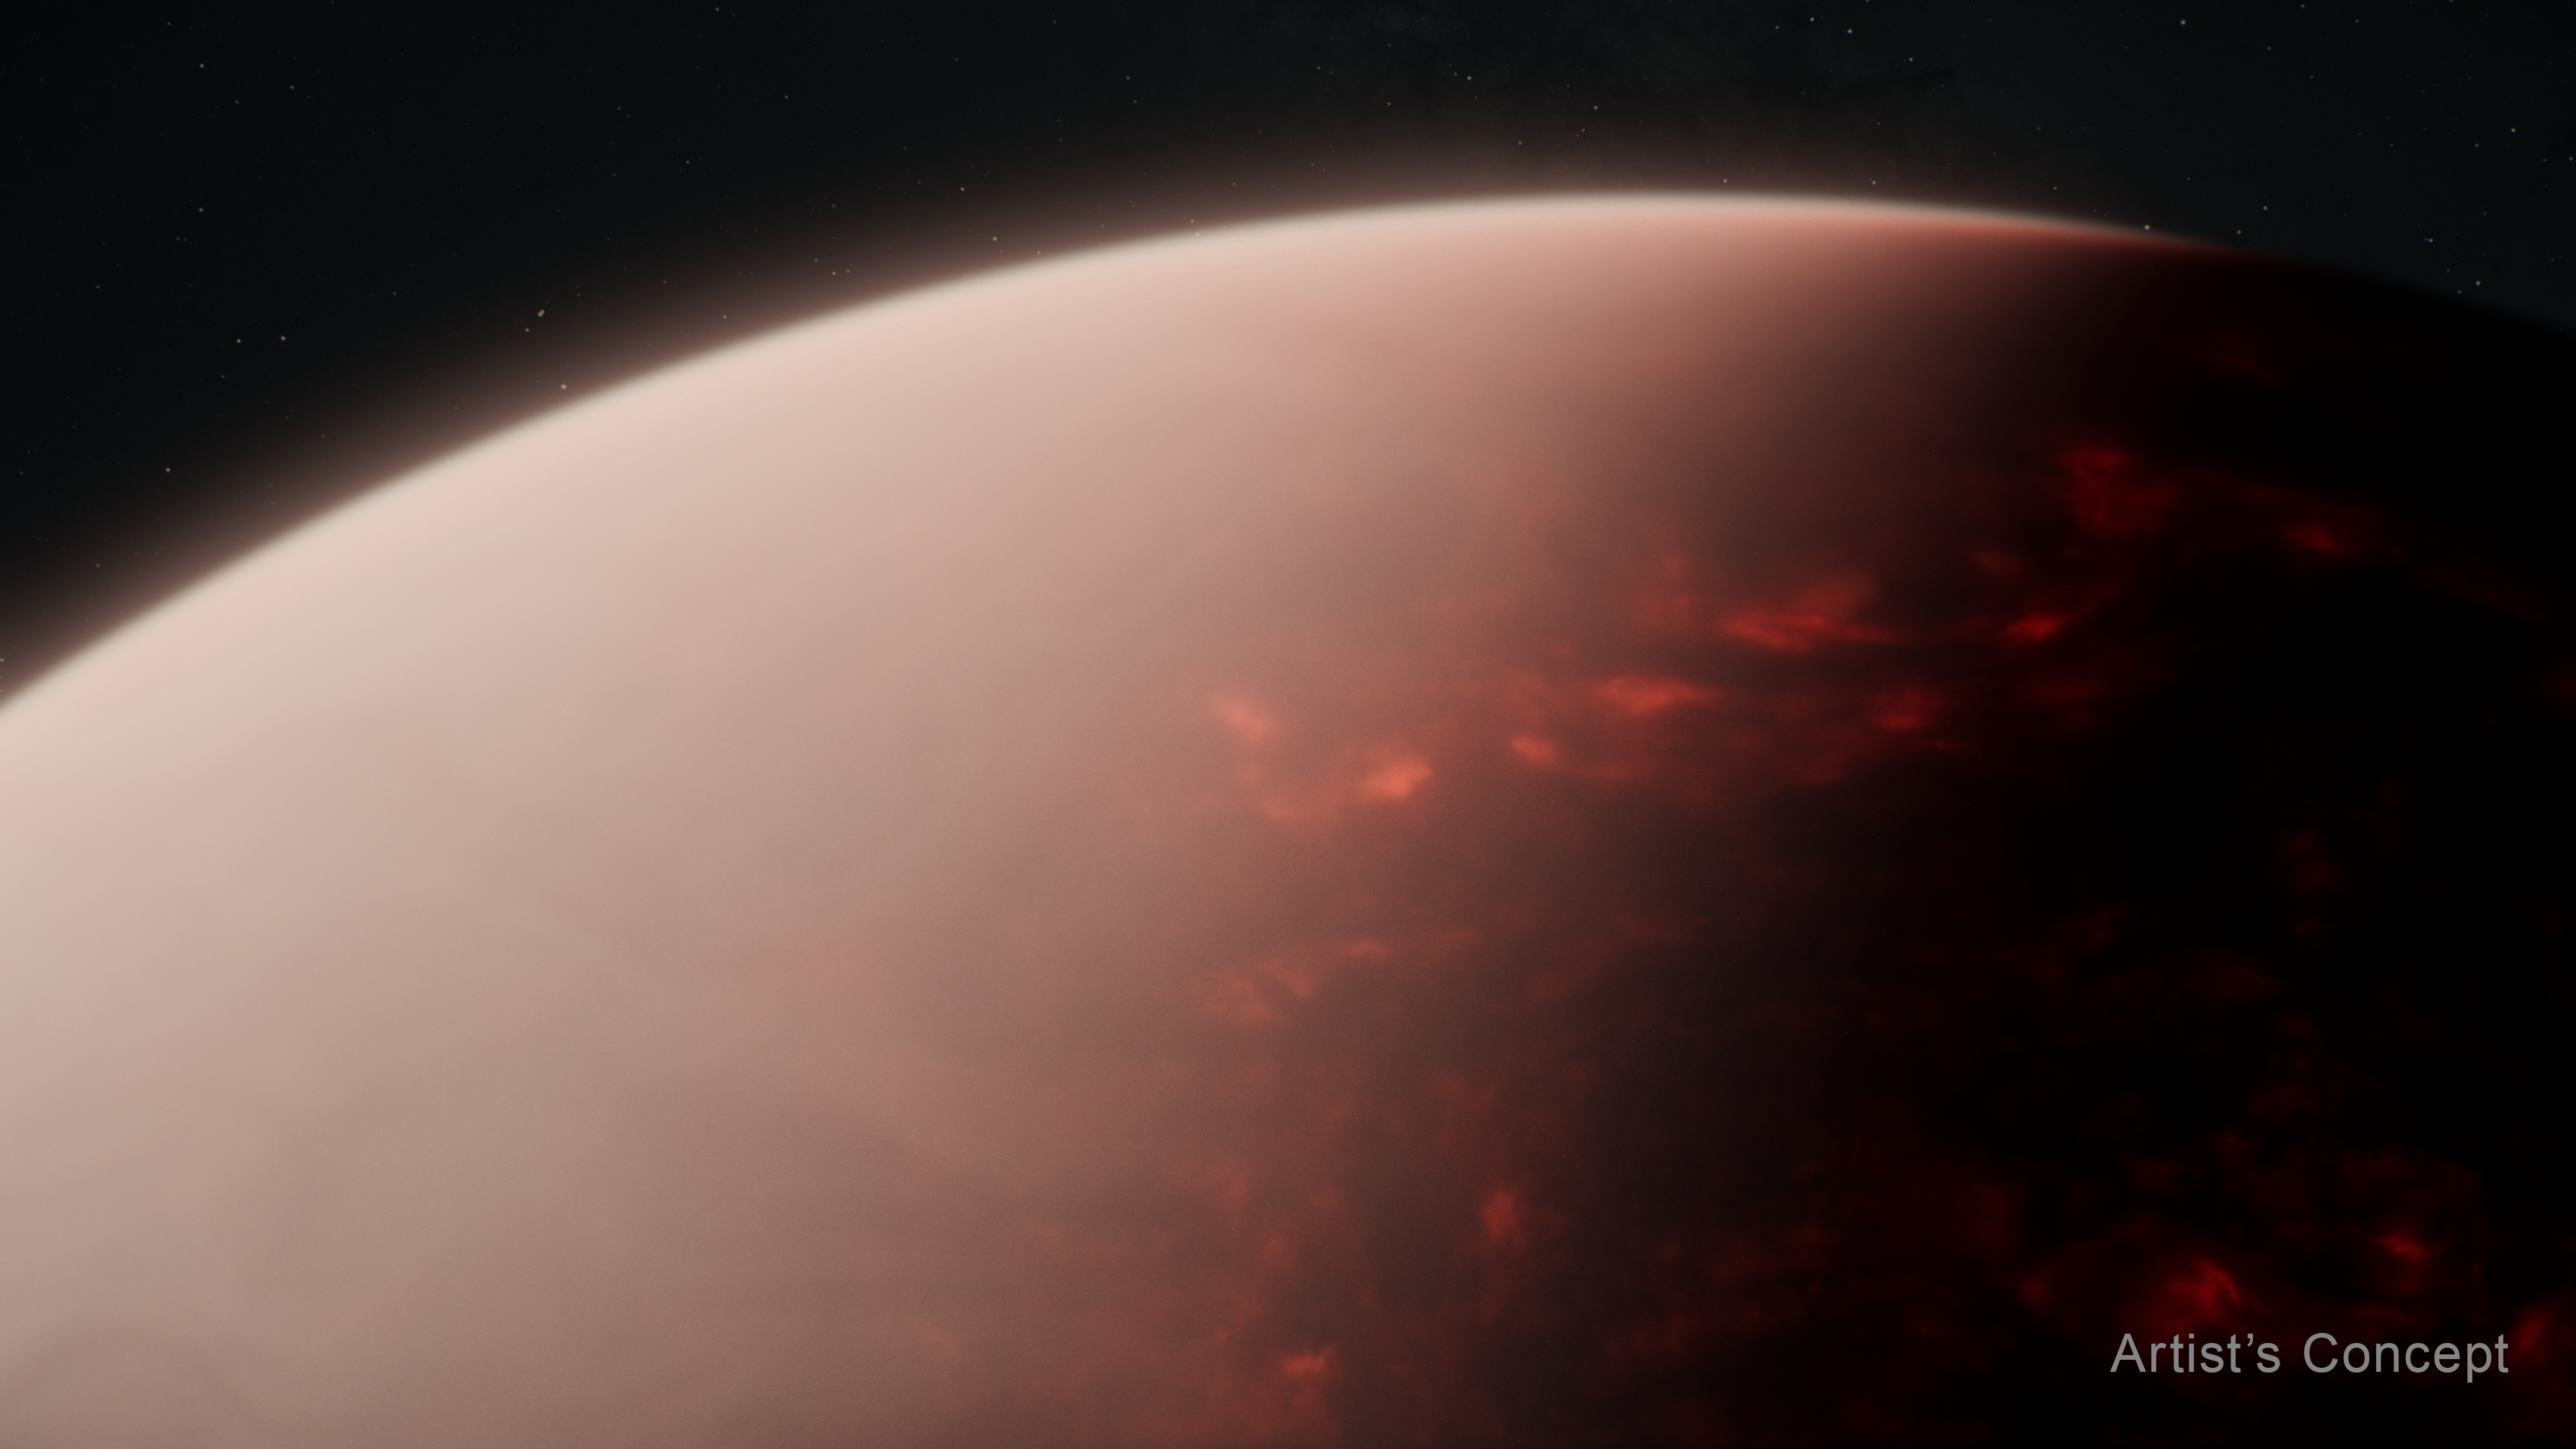

Super-Earth Exoplanet TOI-561 b (Artist’s Concept)

This artist’s concept shows what a thick atmosphere above a vast magma ocean on exoplanet TOI-561 b could look like. Measurements of light captured from the planet’s dayside by NASA's James Webb Space Telescope suggest that in spite of the intense radiation it receives from its star, TOI-561 b is not a bare rock.

TOI-561 b is the innermost of four planets orbiting TOI-561, a 10-billion-year-old G-type star located roughly 280 light-years from Earth, in the constellation Sextans. Classified as an ultra-short period (USP) planet, TOI-561 b orbits just 0.01 AU from its star (1% the distance between Earth and the Sun, or about one million miles), completing one circuit in less than 11 hours.

Although the star is somewhat smaller and cooler than the Sun, the planet orbits so close that its dayside surface temperature must far exceed the melting temperature of typical rock. (Planets that orbit this close to their stars are thought to be tidally locked, with a permanent dayside that faces the star at all times, and a permanent nightside in eternal darkness.) A thick atmosphere rich in volatiles like water, oxygen, and carbon dioxide would distribute heat around the planet, causing the nightside as well as the dayside to be molten.

This illustration is based on spectroscopic data and other indirect observations. Webb has not captured any images of TOI-561 b.

Credit: Illustration: NASA, ESA, CSA, Ralf Crawford (STScI)